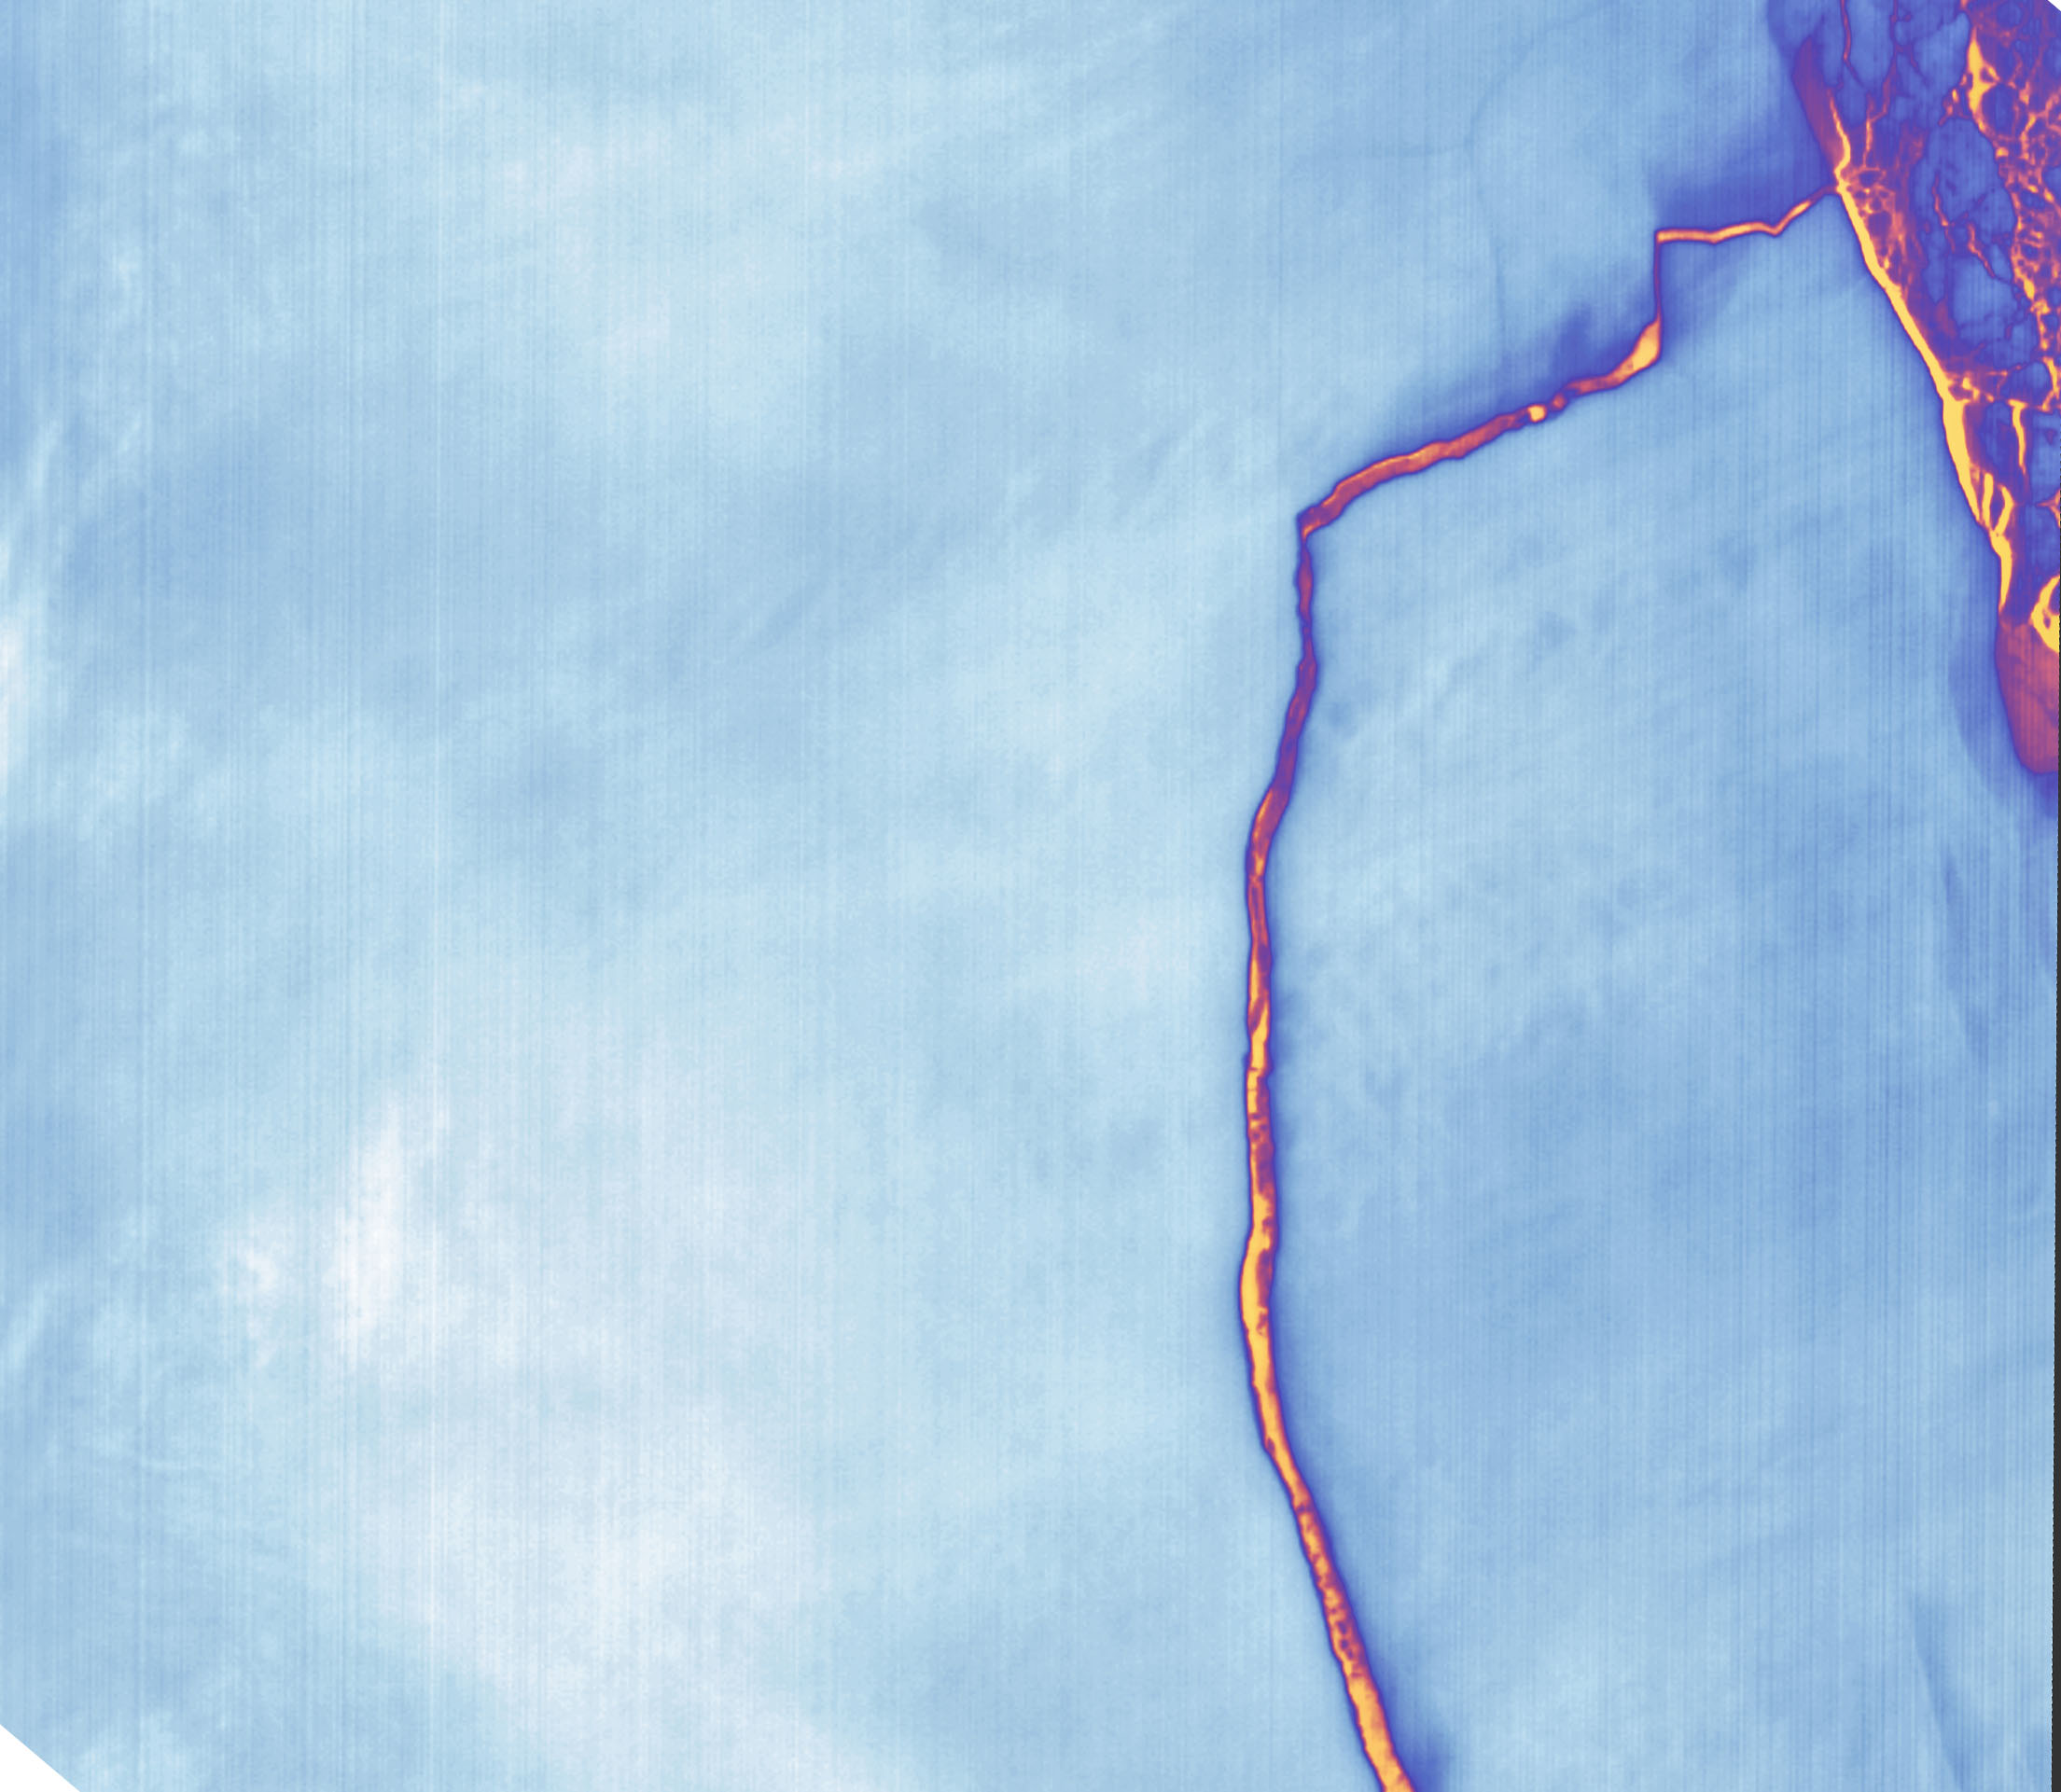

Massive Iceberg Breaks Off from Antarctica

Sometime between July 10 and July 12, an iceberg about the size of Delaware split off from Antarctica’s Larsen C ice shelf. Now that nearly 5,800 square kilometers (2,200 square miles) of ice has broken away, the Larsen C shelf area has shrunk by approximately 10 percent. This false-color image was captured by Landsat’s Thermal Infrared Sensor (TIRS). It shows the relative warmth or coolness of the landscape. Orange indicates where the surface is the warmest, most notably the mélange between the new berg and the ice shelf. Light blues and whites are the coldest areas, including the ice shelf and the iceberg. On July 13, the U.S. National Ice Center issued a press release confirming the new iceberg and officially naming it A-68.

Credit: NASA Earth Observatory images by Joshua Stevens, using Landsat data from the U.S. Geological Survey